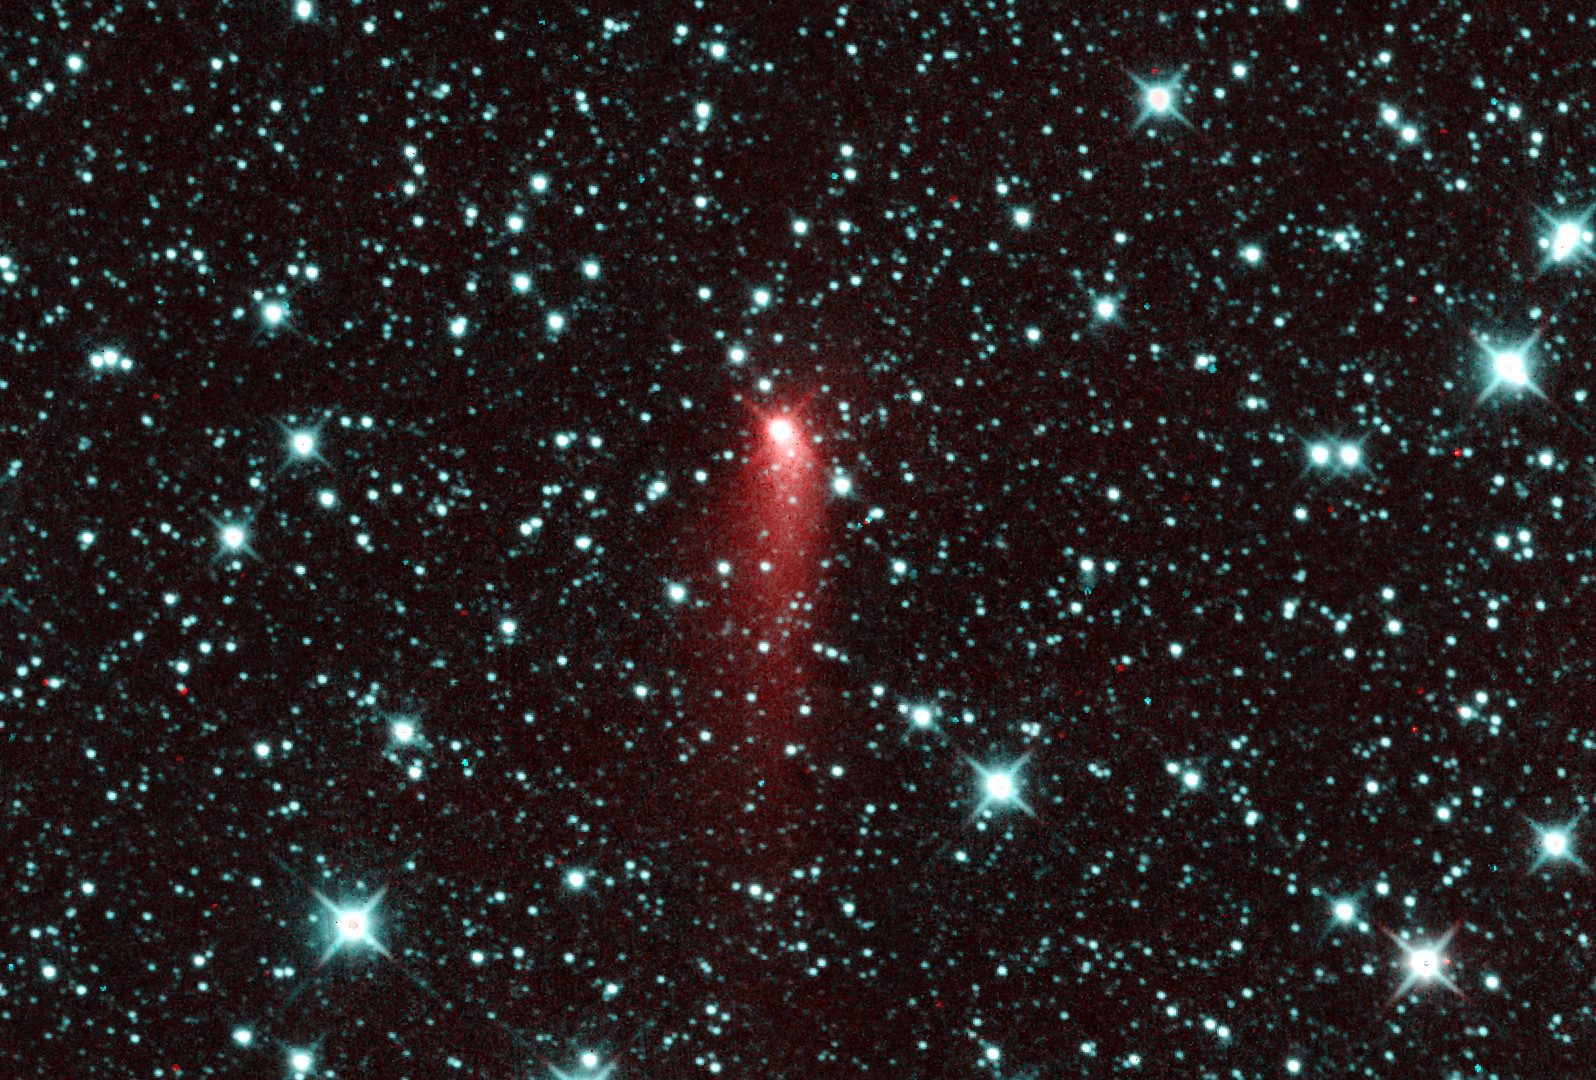

NEOWISE Spies Activity on Comet Catalina

Figure 1

Comet C/2013 UQ4 (Catalina) appeared to be a highly active comet one day past perihelion on July 7, 2014.

NASA’s Jet Propulsion Laboratory manages the NEOWISE mission for NASA’s Science Mission Directorate in Washington. The Space Dynamics Laboratory in Logan, Utah, built the science instrument. Ball Aerospace & Technologies Corp. of Boulder, Colo., built the spacecraft. Science operations and data processing take place at the Infrared Processing and Analysis Center at the California Institute of Technology in Pasadena. Caltech manages JPL for NASA.

Credit: NASA/JPL-Caltech